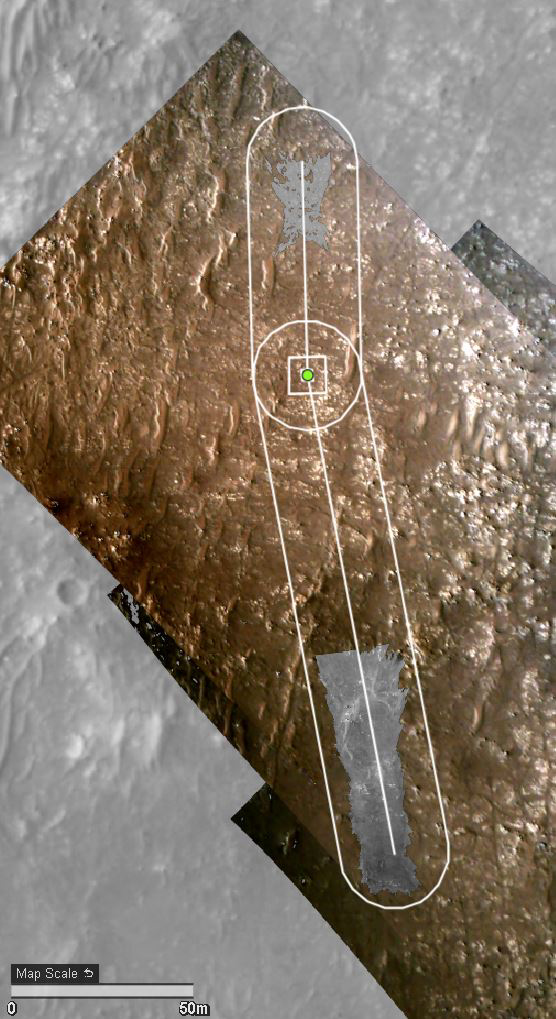

HiRISE’s View of Ingenuity’s Fourth Flight Path

NASA’s Ingenuity Mars Helicopter’s fourth flight path is superimposed here atop terrain imaged by the HiRISE camera aboard the agency’s Mars Reconnaissance Orbiter.

The University of Arizona, in Tucson, operates HiRISE, which was built by Ball Aerospace & Technologies Corp., in Boulder, Colorado. NASA’s Jet Propulsion Laboratory, a division of Caltech in Pasadena, California, manages the Mars Reconnaissance Orbiter Project for NASA’s Science Mission Directorate in Washington.

The Ingenuity Mars Helicopter was built by JPL, which also manages the technology demonstration project for NASA Headquarters. It is supported by NASA’s Science, Aeronautics Research, and Space Technology mission directorates. NASA’s Ames Research Center in California’s Silicon Valley, and NASA’s Langley Research Center in Hampton, Virginia, provided significant flight performance analysis and technical assistance during Ingenuity’s development. AeroVironment Inc., Qualcomm, and SolAero also provided design assistance and major vehicle components. Lockheed Martin Space designed and manufactured the Mars Helicopter Delivery System.

Credit: NASA/JPL-Caltech/University of Arizona